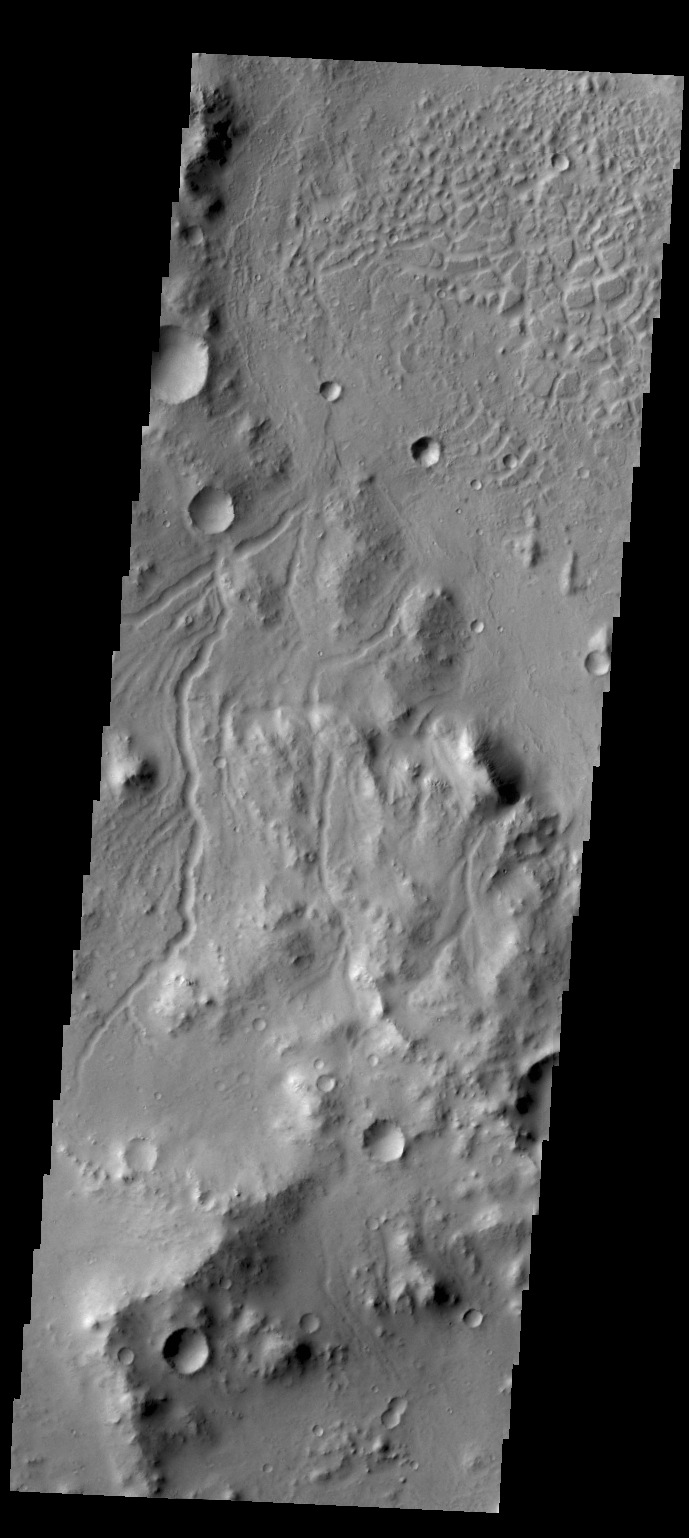

Channels

Today’s image shows the region just northwest of yesterday’s image of Gale Crater. This region is dissected by small channels.

Credit: NASA/JPL/ASU